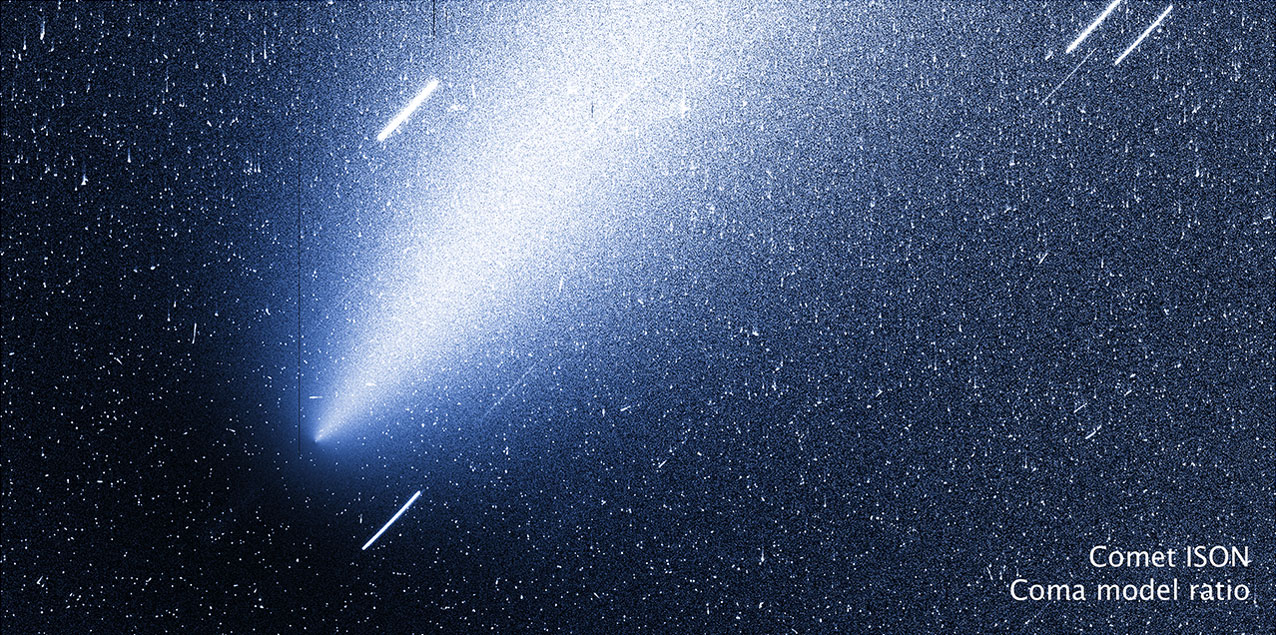

Modeled Image of ISON

In this modeled image of ISON, the coma has been subtracted, leaving behind the nucleus. -------- More details on Comet ISON: Comet ISON began its trip from the Oort cloud region of our solar system and is now travelling toward the sun. The comet will reach its closest approach to the sun on Thanksgiving Day -- 28 Nov 2013 -- skimming just 730,000 miles above the sun's surface. If it comes around the sun without breaking up, the comet will be visible in the Northern Hemisphere with the naked eye, and from what we see now, ISON is predicted to be a particularly bright and beautiful comet. Catalogued as C/2012 S1, Comet ISON was first spotted 585 million miles away in September 2012. This is ISON's very first trip around the sun, which means it is still made of pristine matter from the earliest days of the solar system’s formation, its top layers never having been lost by a trip near the sun. Comet ISON is, like all comets, a dirty snowball made up of dust and frozen gases like water, ammonia, methane and carbon dioxide -- some of the fundamental building blocks that scientists believe led to the formation of the planets 4.5 billion years ago. NASA has been using a vast fleet of spacecraft, instruments, and space- and Earth-based telescope, in order to learn more about this time capsule from when the solar system first formed. The journey along the way for such a sun-grazing comet can be dangerous. A giant ejection of solar material from the sun could rip its tail off. Before it reaches Mars -- at some 230 million miles away from the sun -- the radiation of the sun begins to boil its water, the first step toward breaking apart. And, if it survives all this, the intense radiation and pressure as it flies near the surface of the sun could destroy it altogether. This collection of images show ISON throughout that journey, as scientists watched to see whether the comet would break up or remain intact. The comet reaches its closest approach to the sun on Thanksgiving Day -- Nov. 28, 2013 -- skimming just 730,000 miles above the sun’s surface. If it comes around the sun without breaking up, the comet will be visible in the Northern Hemisphere with the naked eye, and from what we see now, ISON is predicted to be a particularly bright and beautiful comet. ISON stands for International Scientific Optical Network, a group of observatories in ten countries who have organized to detect, monitor, and track objects in space. ISON is managed by the Keldysh Institute of Applied Mathematics, part of the Russian Academy of Sciences.

Credit: NASA, ESA, the Hubble Heritage Team (AURA/STScI) and Jian-Yang Li (Planetary Science Institute)